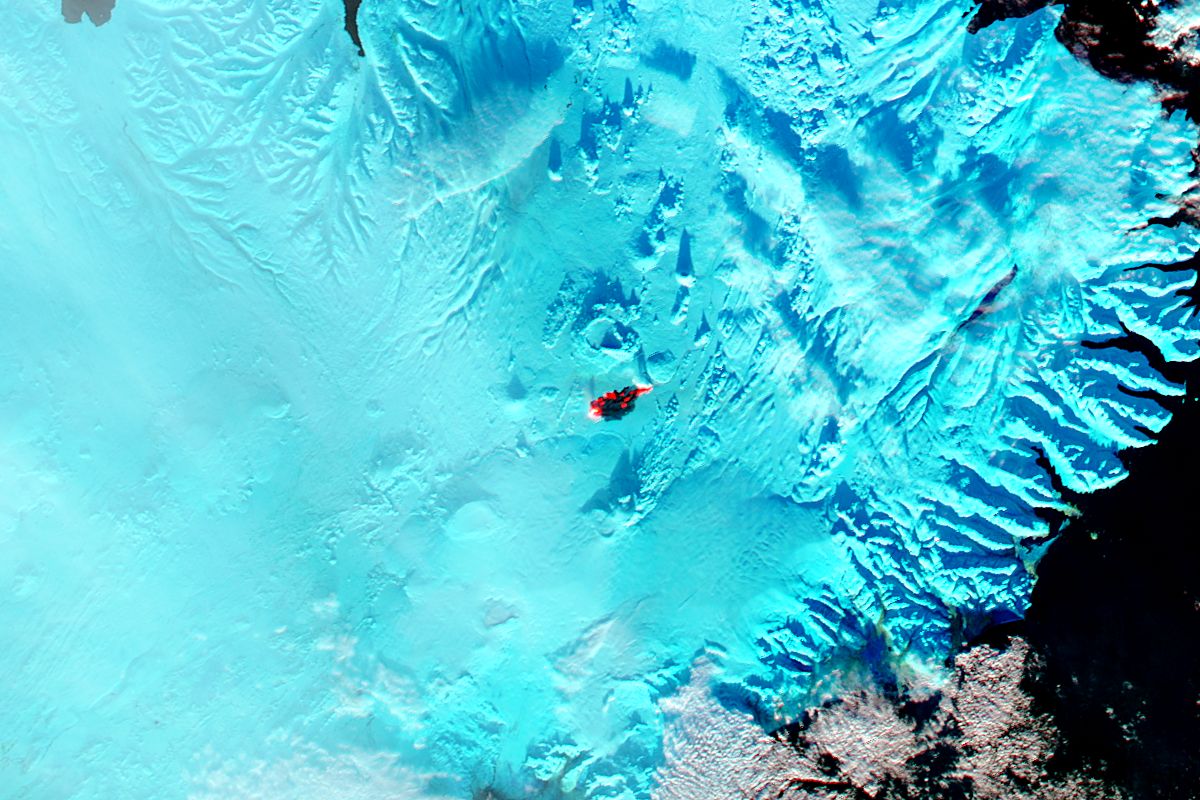

Eruption at Bardarbunga, Iceland

The main caldera of Bardarbunga volcano is tucked beneath Iceland’s largest glacier, Vatnajökull. Beginning in August, 2014, red-hot basaltic lava originating from Bardarbunga has been pouring from fissures just north of Vatnajökull, creating the massive Holuhraun lava field. As of January 6, 2015, the Holuhraun lava field had spread across more than 84 square kilometers (32 square miles), making it larger than the island of Manhattan. Holuhraun is Iceland’s largest basaltic lava flow since the Laki eruption in 1783–84, an event that killed 20 percent of the island’s population. Scientists from the University of Iceland’s Institute of Earth Sciences have estimated the thickness of the lava field based on data from surveillance flights. On average, the eastern part was about 10 meters (33 feet) thick, the center was 12 meters, and the western part was 14 meters. Their preliminary analysis put the volume of lava at 1.1 cubic kilometers, enough for the eruption to be considered a flood basalt. While Holuhraun continues to spew copious amounts of lava and sulfur dioxide, some observations suggest the eruption may be slowing down. As Edinburgh University volcanologist John Stevenson noted on his blog, Icelandic scientists have shown that the sinking (subsidence) of the caldera has declined from 80 centimeters (31 inches) to 25 centimeters per day—a sign that less magma is moving toward the surface. In addition, magnitude 5 or higher earthquakes that used to occur daily are now happening about once a week. Meanwhile, satellite observations of heat flux show a decline from more than 20 gigawatts in early September to fewer than 5 gigawatts by the end of November. As reported by Volcano Discovery, one bold scientist has even suggested that it is reasonable to forecast that the eruption may be over by March, 2015. The Moderate Resolution Imaging Spectrometer (MODIS) aboard NASA’s Aqua satellite flew over Iceland on January 18, 2015 and captured a false-color image of the lava field. In this image, clouds are bright white, cold snow is electric blue, and the North Atlantic Ocean is inky blue-black. Fresh lava appears bright red, while newly formed basaltic rock in the lava field, cooler than the fresh lava, appears black.

Credit: NASA/GSFC/Jeff Schmaltz/MODIS Land Rapid Response Team